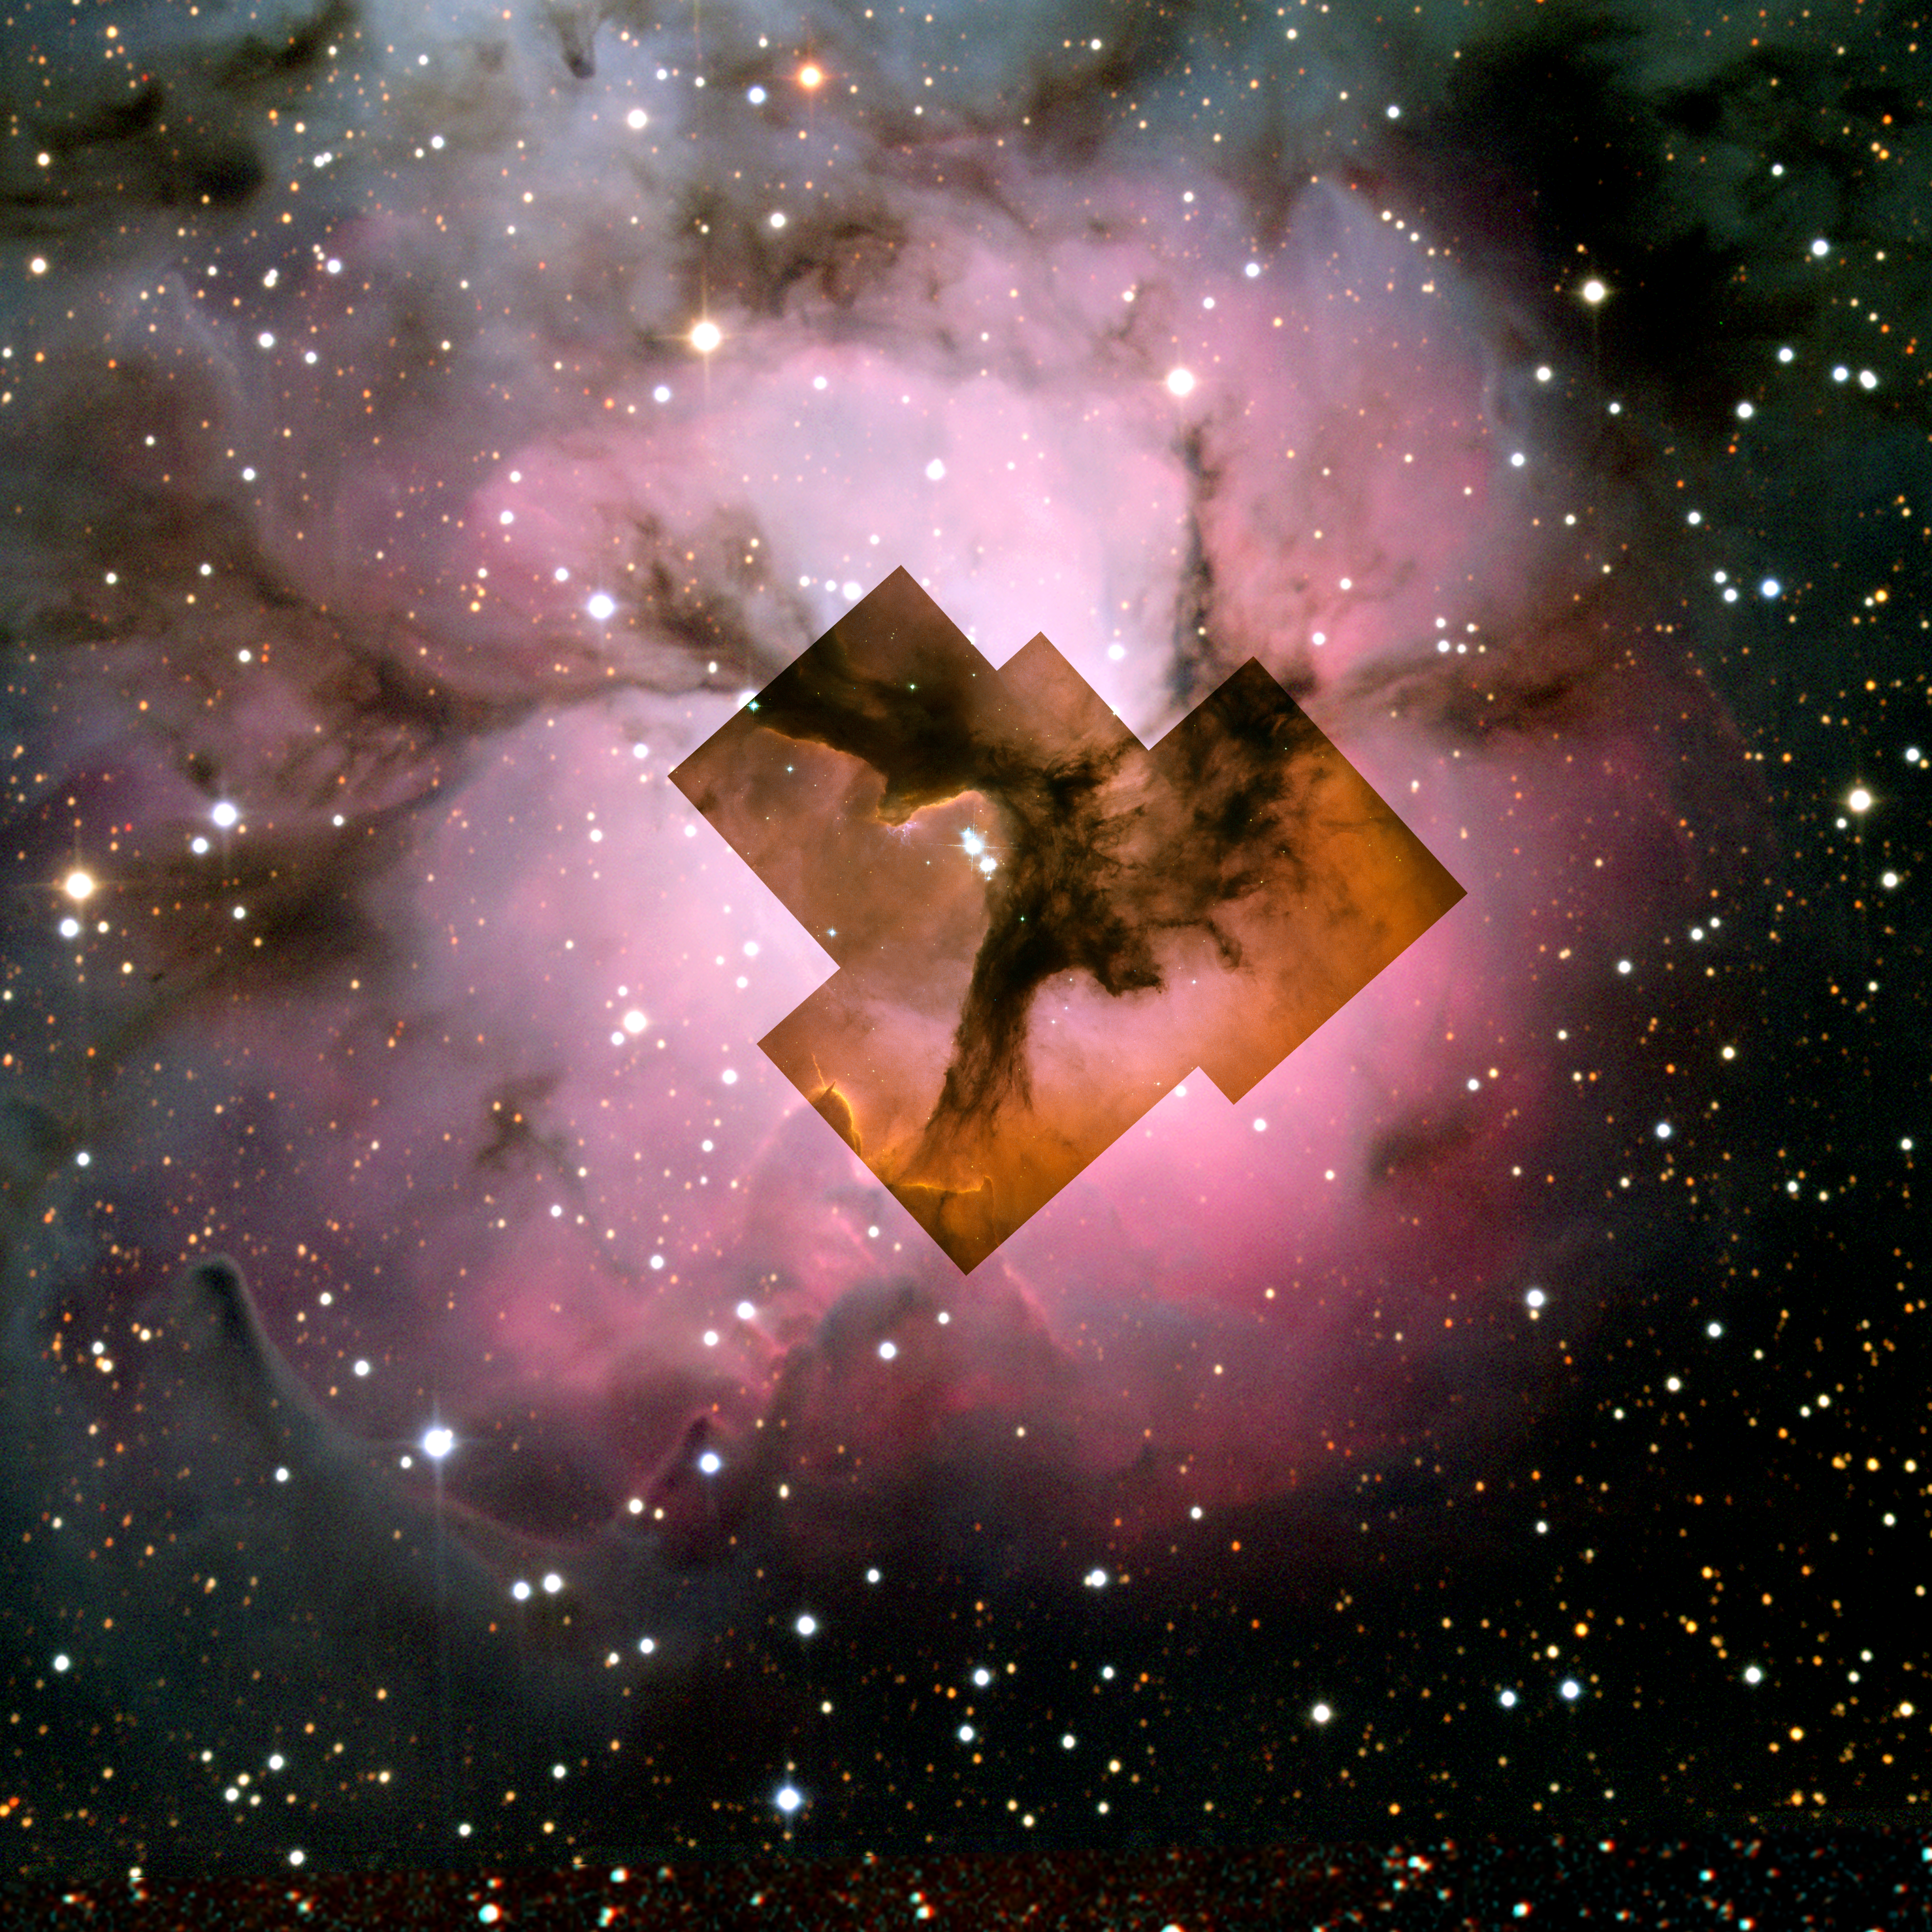

Hubble and NOAO Visible-Light Composite of the Trifid Nebula

Visible-light images of the Trifid taken with NASA's Hubble Space Telescope, Baltimore, Md. (inset) and the National Optical Astronomy Observatory, Tucson, Ariz., (background image) show a murky cloud lined with dark trails of dust. Data of this same region from the Institute for Radioastronomy millimeter telescope in Spain revealed four dense knots, or cores, of dust, which are "incubators" for embryonic stars. Astronomers thought these cores were not yet ripe for stars, until Spitzer spotted the warmth of rapidly growing massive embryos tucked inside.

Credit: NASA/HST/NOAO